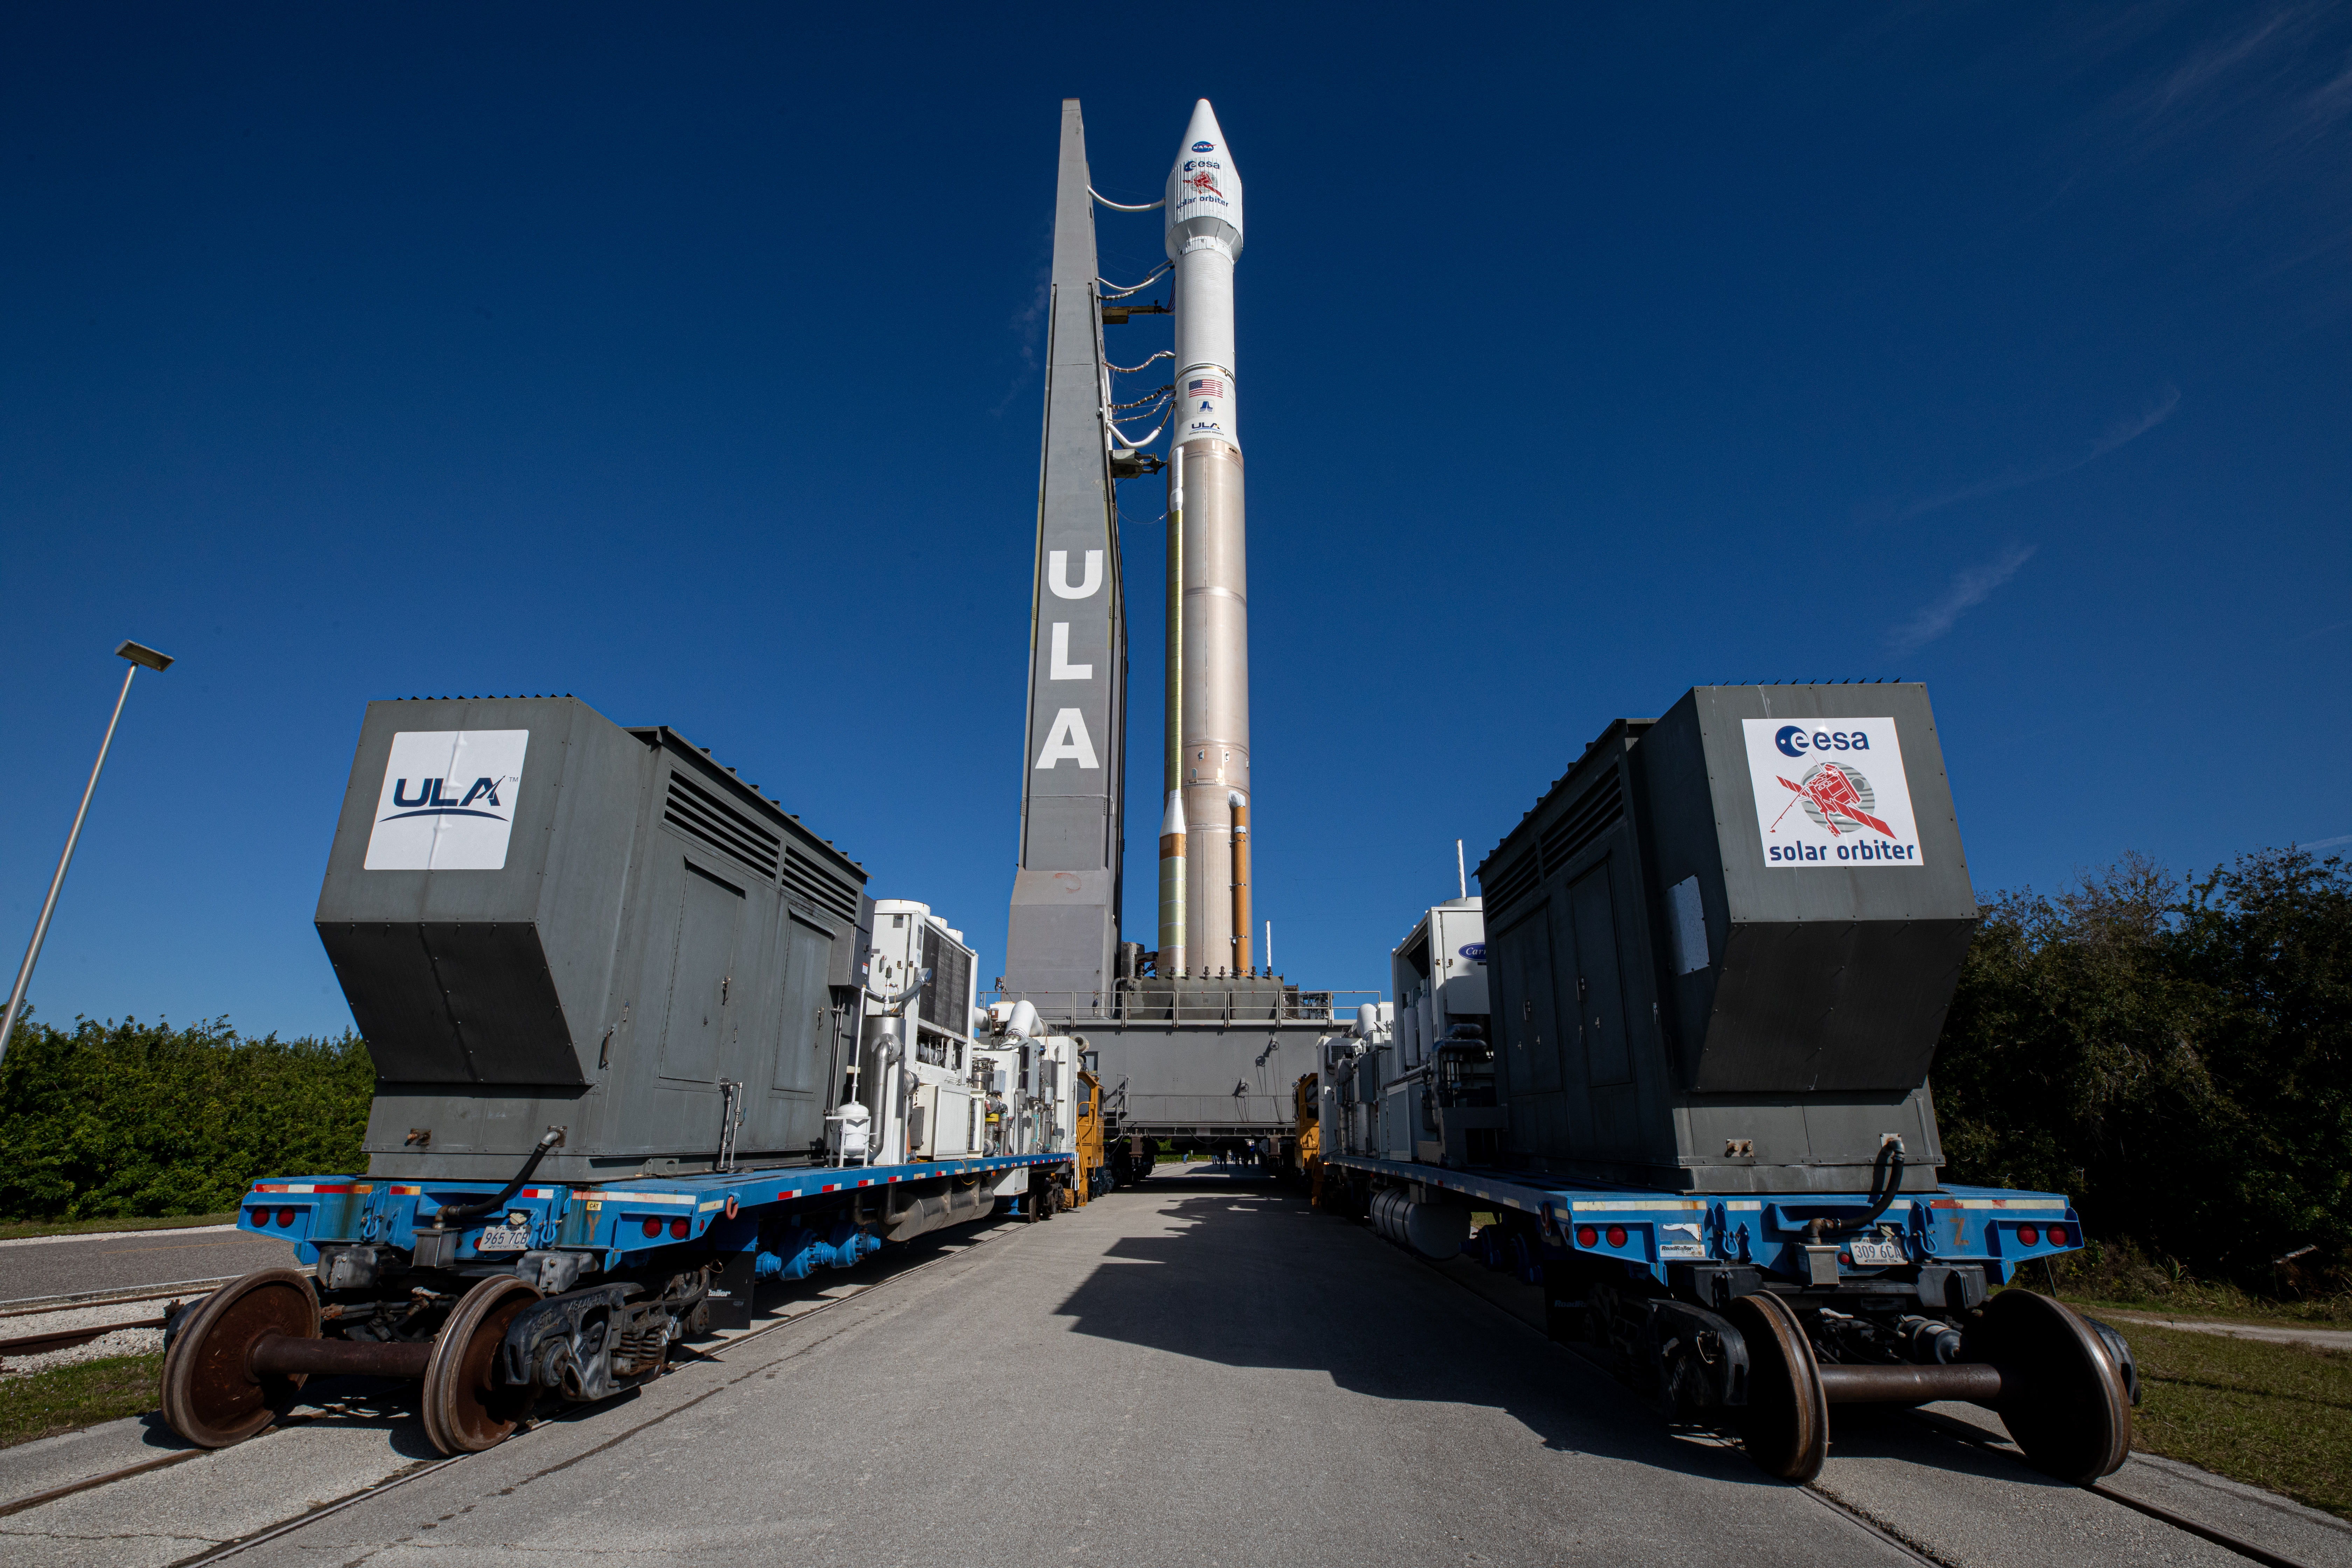

Solar Orbiter Rollout to Pad

After departing the Vertical Integration Facility, the United Launch Alliance Atlas V rocket with the Solar Orbiter spacecraft moves slowly toward the launch pad at Space Launch Complex 41 on Cape Canaveral Air Force Station in Florida on Feb. 8, 2020. Solar Orbiter is an international cooperative mission between ESA (European Space Agency) and NASA. The mission aims to study the Sun, its outer atmosphere and solar wind. The spacecraft will provide the first images of the Sun’s poles. NASA’s Launch Services Program based at Kennedy is managing the launch. The spacecraft has been developed by Airbus Defence and Space. Solar Orbiter will launch Feb. 9, 2020 aboard the Atlas V rocket.

Credit: NASA/Kim Shiflett